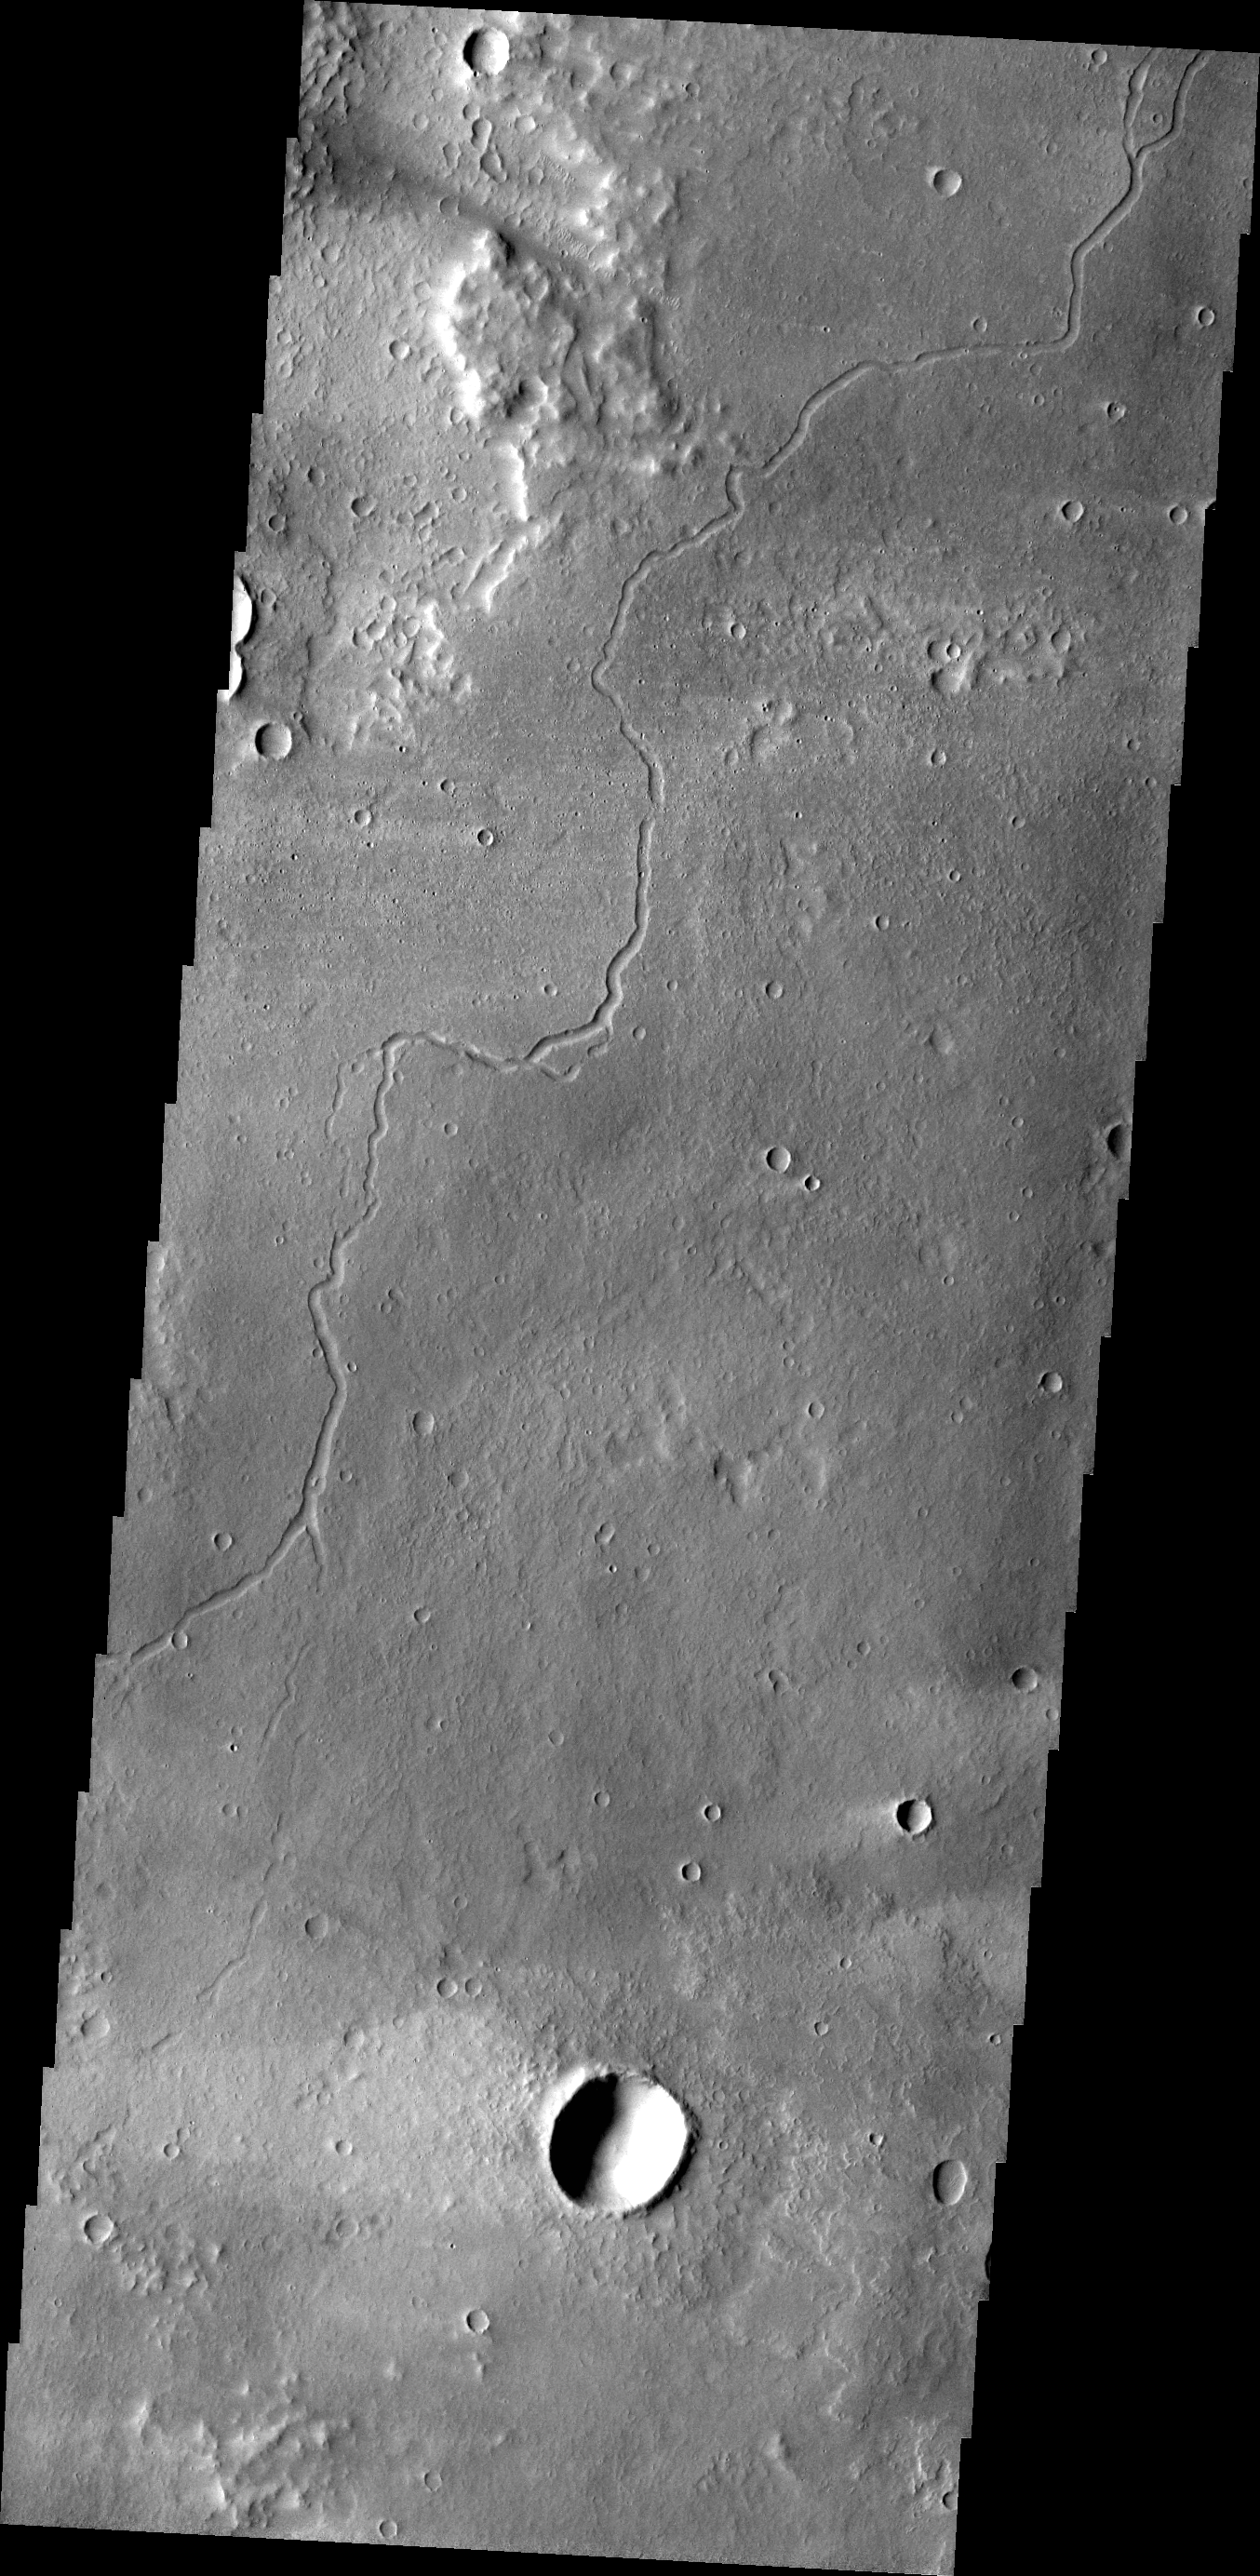

Lava Channels

As with Friday’s image, this VIS image shows a channel carved by lava. This channel is located northeast of Olympus Mons.

Credit: NASA/JPL-Caltech/ASU